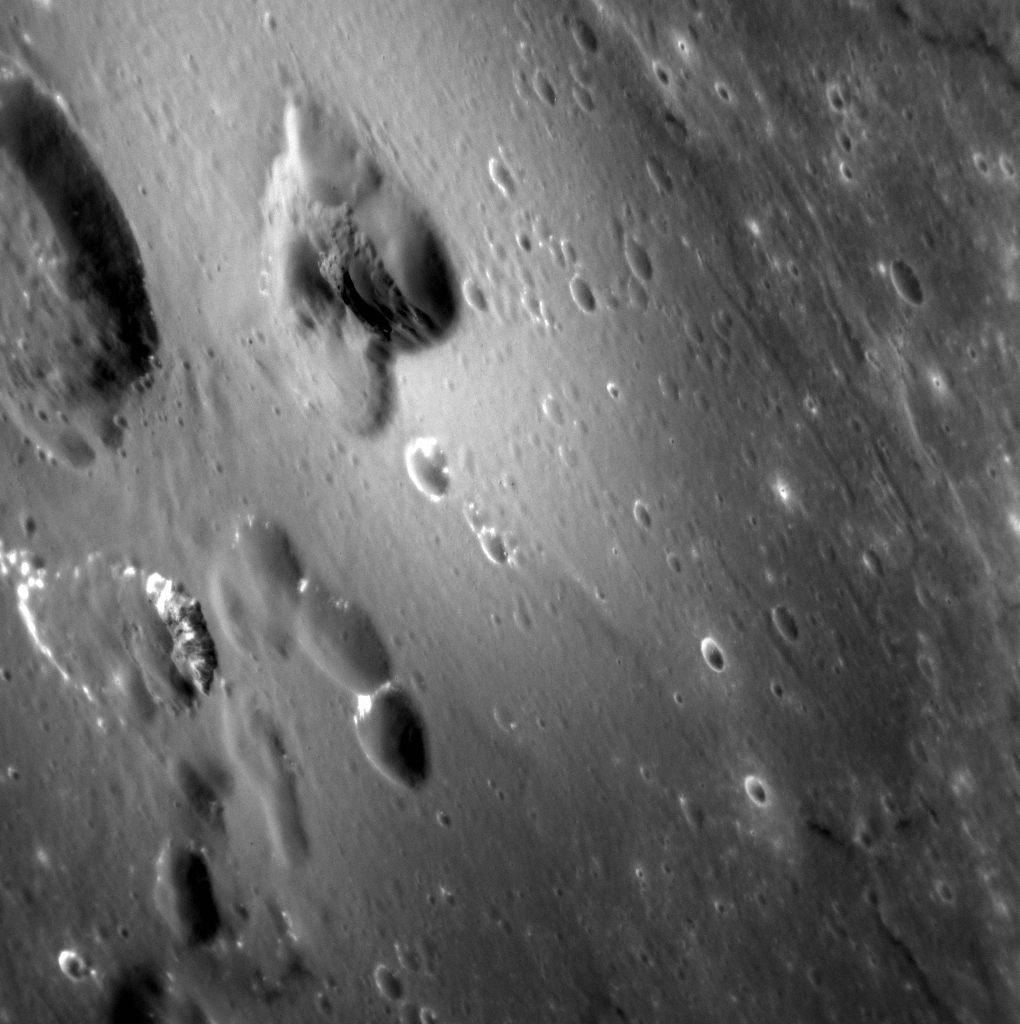

As Soft As Velvet

Today’s image highlights the velvety texture that surrounds several volcanic vents near the rim of the Caloris basin. This soft texture, like freshly fallen snow, is formed by the emplacement of tiny beads of lava that were explosively erupted and then quenched and solidified before they reached the surface. This diffuse deposit blankets impact craters and older vents, and becomes thinner farther from the source of the eruption.

This image was acquired as a high-resolution targeted observation. Targeted observations are images of a small area on Mercury’s surface at resolutions much higher than the 200-meter/pixel morphology base map. It is not possible to cover all of Mercury’s surface at this high resolution, but typically several areas of high scientific interest are imaged in this mode each week.

Date acquired: November 17, 2012
Image Mission Elapsed Time (MET): 261627279
Image ID: 2971208
Instrument: Narrow Angle Camera (NAC) of the Mercury Dual Imaging System (MDIS)
Center Latitude: 22.03°
Center Longitude: 146.4° E
Resolution: 54 meters/pixel
Scale: This scene is 106 km (66 mi.) across
Incidence Angle: 39.1°
Emission Angle: 61.4°
Phase Angle: 90.9°

The MESSENGER spacecraft is the first ever to orbit the planet Mercury, and the spacecraft’s seven scientific instruments and radio science investigation are unraveling the history and evolution of the Solar System’s innermost planet. Visit the Why Mercury? section of this website to learn more about the key science questions that the MESSENGER mission is addressing. During the one-year primary mission, MDIS acquired 88,746 images and extensive other data sets. MESSENGER is now in a year-long extended mission, during which plans call for the acquisition of more than 80,000 additional images to support MESSENGER’s science goals.

For information regarding the use of images, see the MESSENGER image use policy.

Credit: NASA/Johns Hopkins University Applied Physics Laboratory/Carnegie Institution of Washington